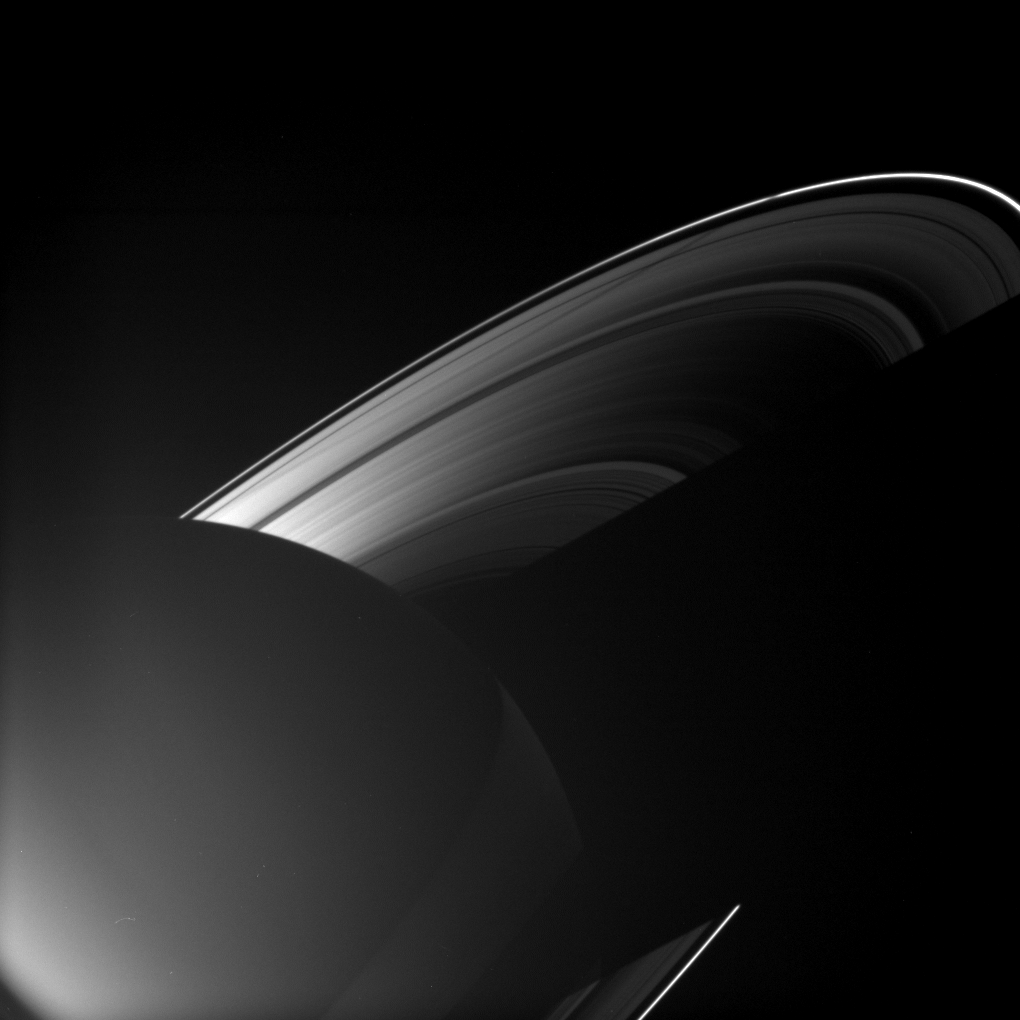

Rhea’s Ring Shadow

Rhea joins other Saturnian moons in casting a shadow on the rings in this image taken as the planet approached its August 2009 equinox.

From the middle left to upper right of the image, the moon’s long shadow can be seen crossing several rings and features: the A ring, the Encke Gap, the outer A ring, the wide Roche Division and the thin F ring.

The larger shadow of the planet cuts across the rings in the lower right of the image. The night side of the planet is dimly illuminated here by ringshine, the southern hemisphere more so than the north. The excess brightness in the lower left of the image is lens flare, an artifact resulting from light being scattered within the camera optics.

The novel illumination geometry created around the time of Saturn’s August 2009 equinox allows moons orbiting in or near the plane of Saturn’s equatorial rings to cast shadows onto the rings. These scenes are possible only during the few months before and after Saturn’s equinox, which occurs only once in about 15 Earth years. To learn more about this special time and to see movies of moons’ shadows moving across the rings, PIA11651 and PIA11660.

This view looks toward the unilluminated side of the rings from about 17 degrees above the ringplane.

The image was taken in visible light with the Cassini spacecraft wide-angle camera on July 21, 2009. The view was obtained at a distance of approximately 1.9 million kilometers (1.2 million miles) from Saturn and at a Sun-Saturn-spacecraft, or phase, angle of 127 degrees. Image scale is 110 kilometers (68 miles) per pixel.

The Cassini-Huygens mission is a cooperative project of NASA, the European Space Agency and the Italian Space Agency. The Jet Propulsion Laboratory, a division of the California Institute of Technology in Pasadena, manages the mission for NASA’s Science Mission Directorate, Washington, D.C. The Cassini orbiter and its two onboard cameras were designed, developed and assembled at JPL. The imaging operations center is based at the Space Science Institute in Boulder, Colo.

Credit: NASA/JPL/Space Science Institute